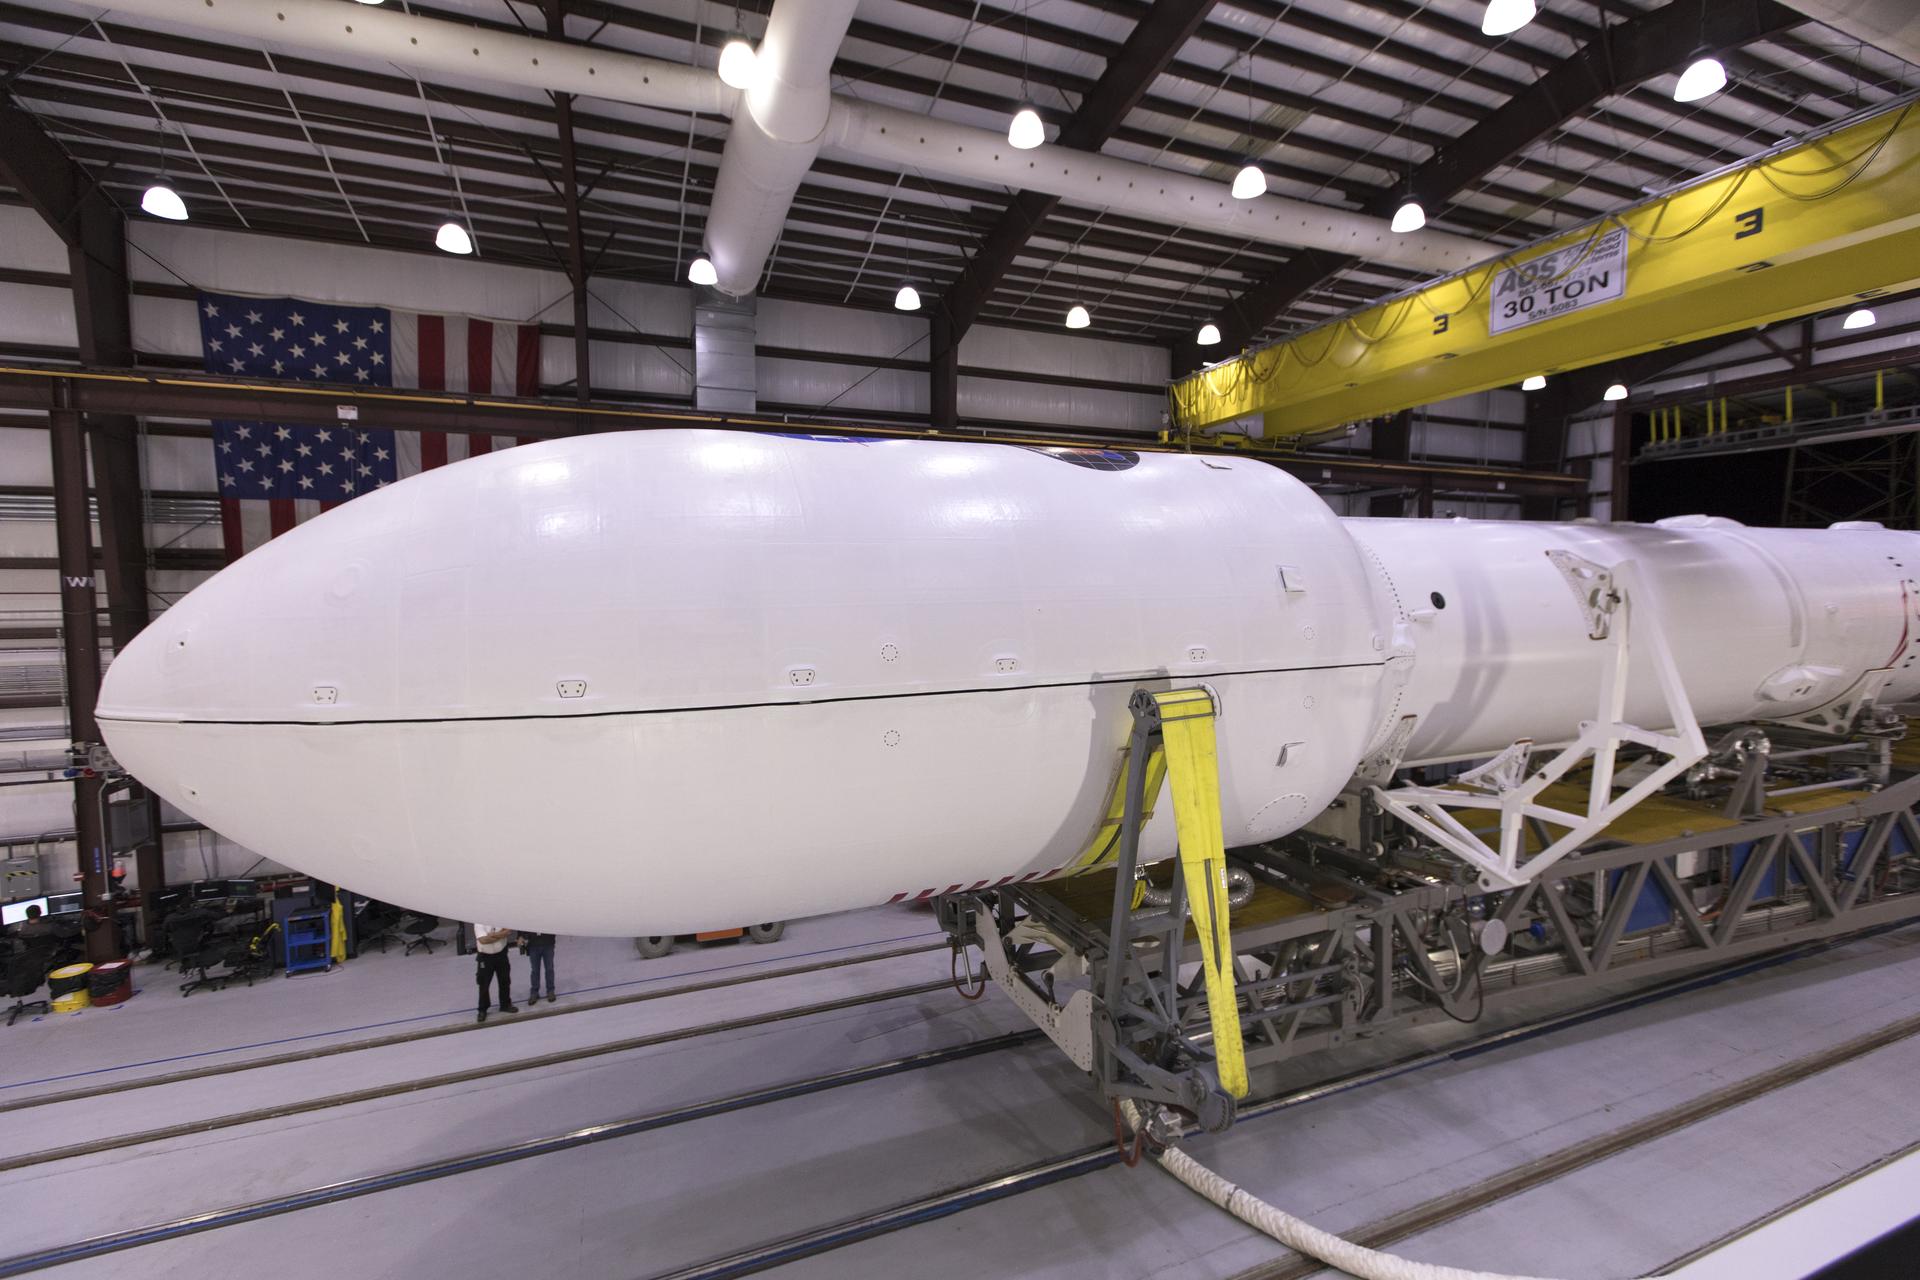

NASA/SpaceX TESS Rollout

The SpaceX Falcon 9 rocket is ready to roll out to Space Launch Complex 40 at Cape Canaveral Air Force Station in Florida, with NASA's Transiting Exoplanet Survey Satellite (TESS) secured in its payload fairing. TESS will launch on the Falcon 9 no earlier than 6:51 p.m. EDT on April 18. TESS will search for planets outside of our solar system. The mission will find exoplanets that periodically block part of the light from their host stars, events called transits. The satellite will survey the nearest and brightest stars for two years to search for transiting exoplanets.

Credit: NASA/Kim Shiflett